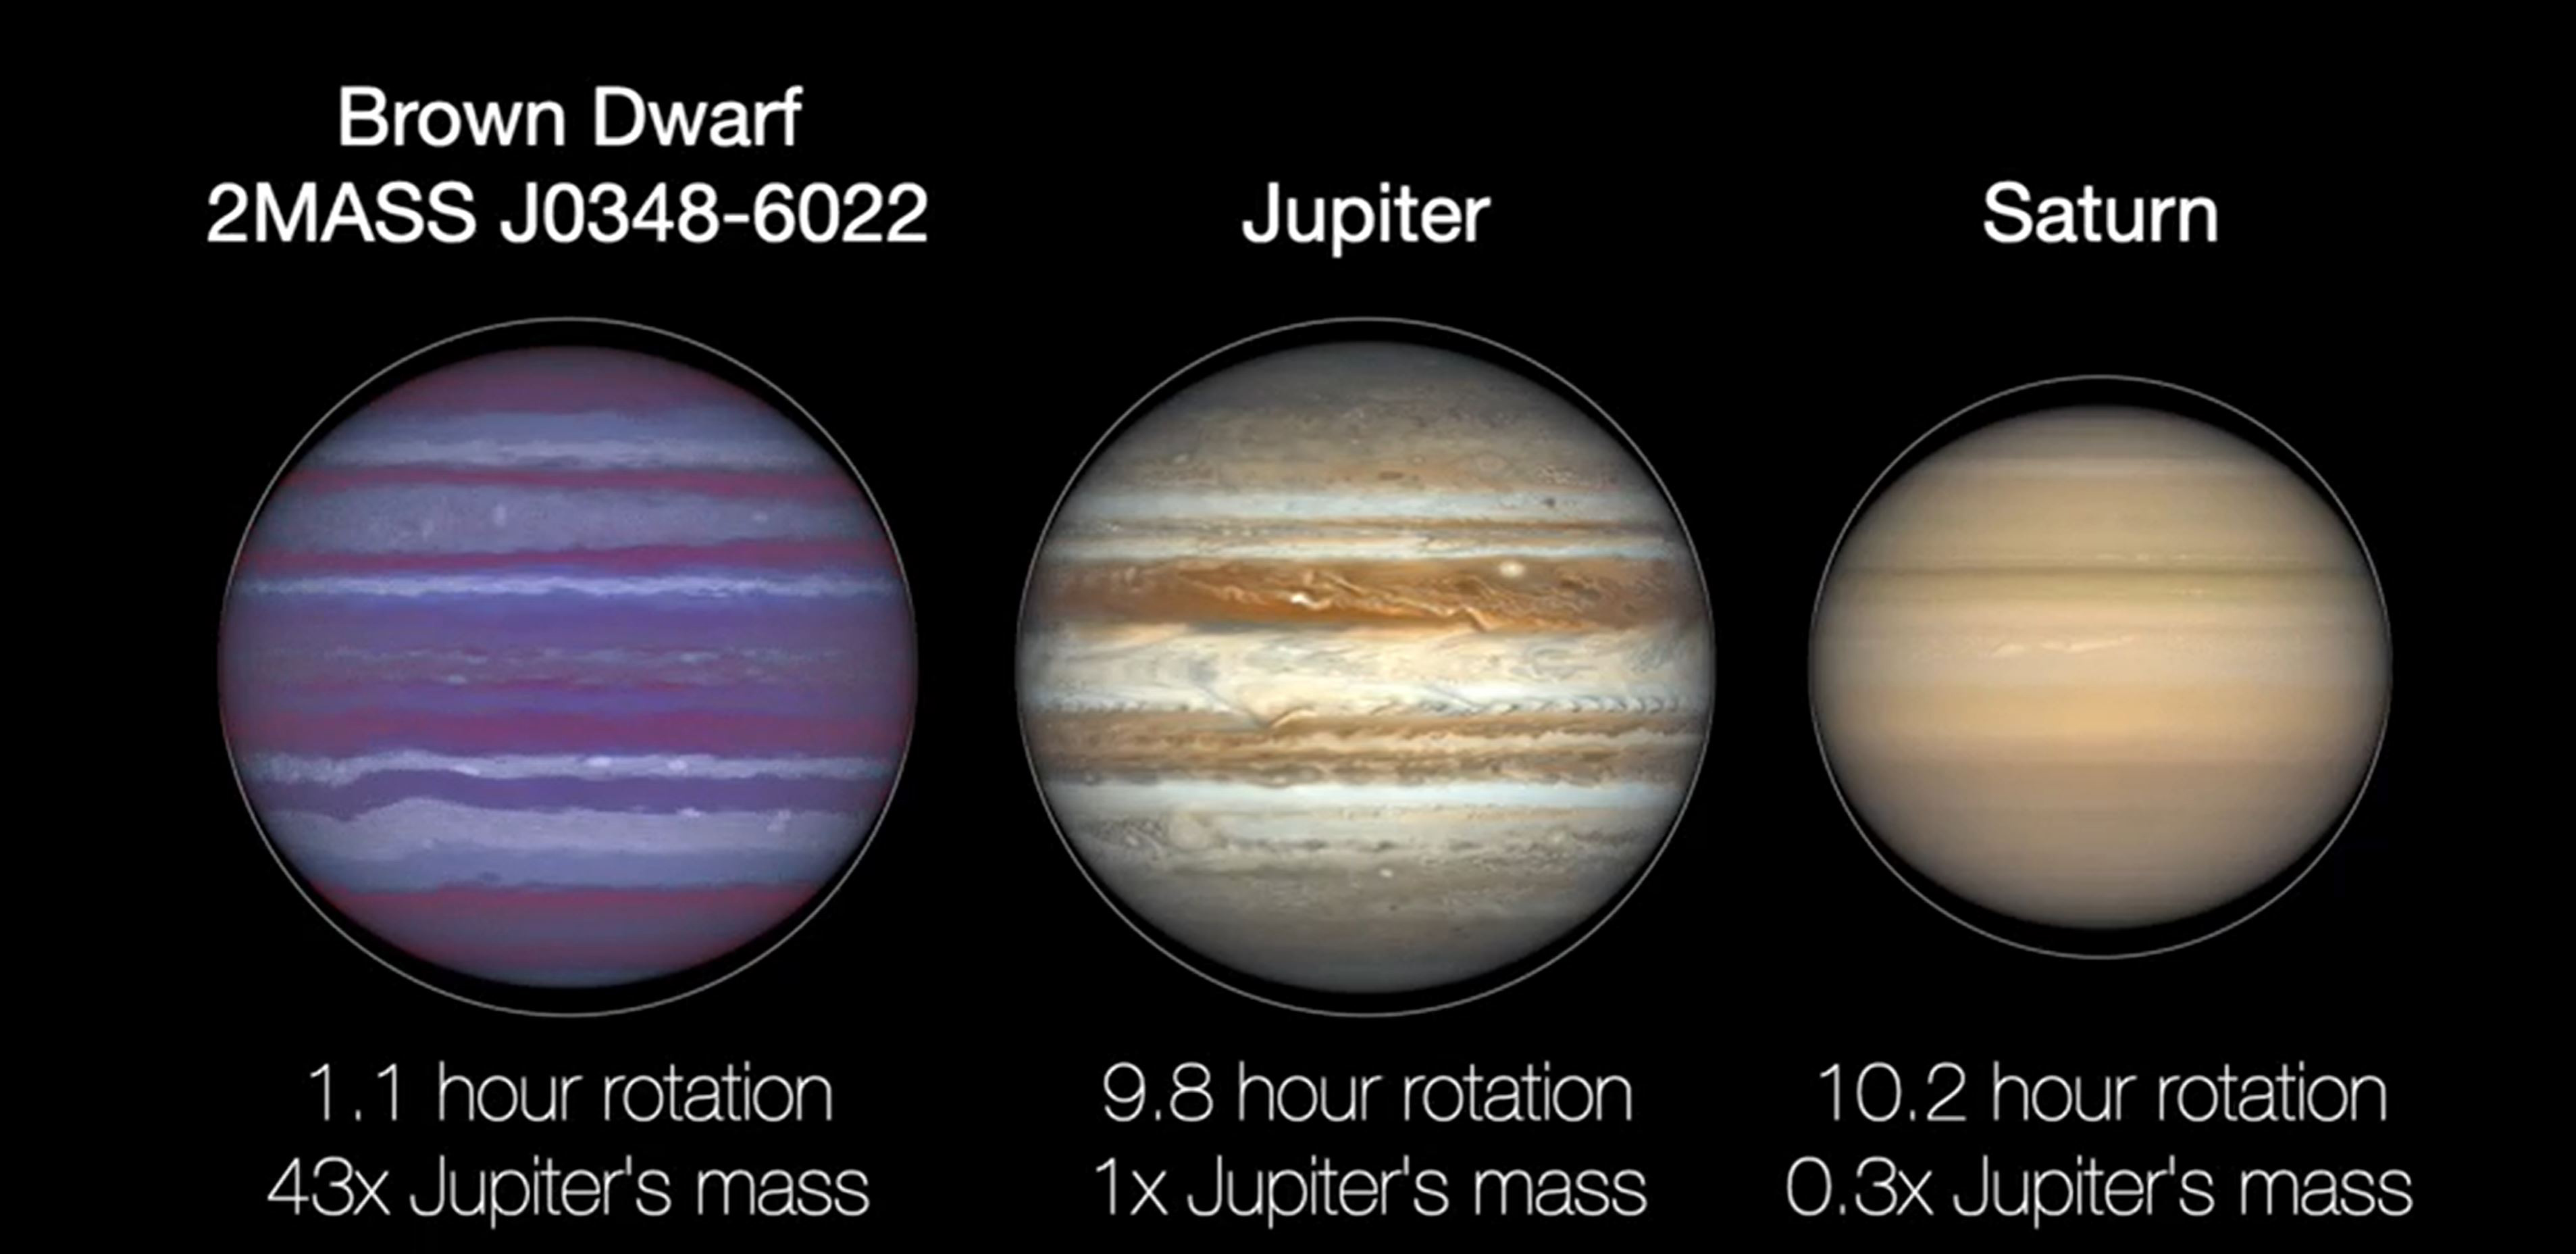

Flattening of Brown Dwarf, Jupiter and Saturn (Illustration)

All spinning objects, from carousels to planets, generate centripetal force. If a planet rotates too fast, that force can pull it apart. Before that happens, the planet will experience “flattening,” or bulging around its midsection, as seen in this animated illustration of a brown dwarf, Jupiter, and Saturn.

Credit: NASA/JPL-Caltech